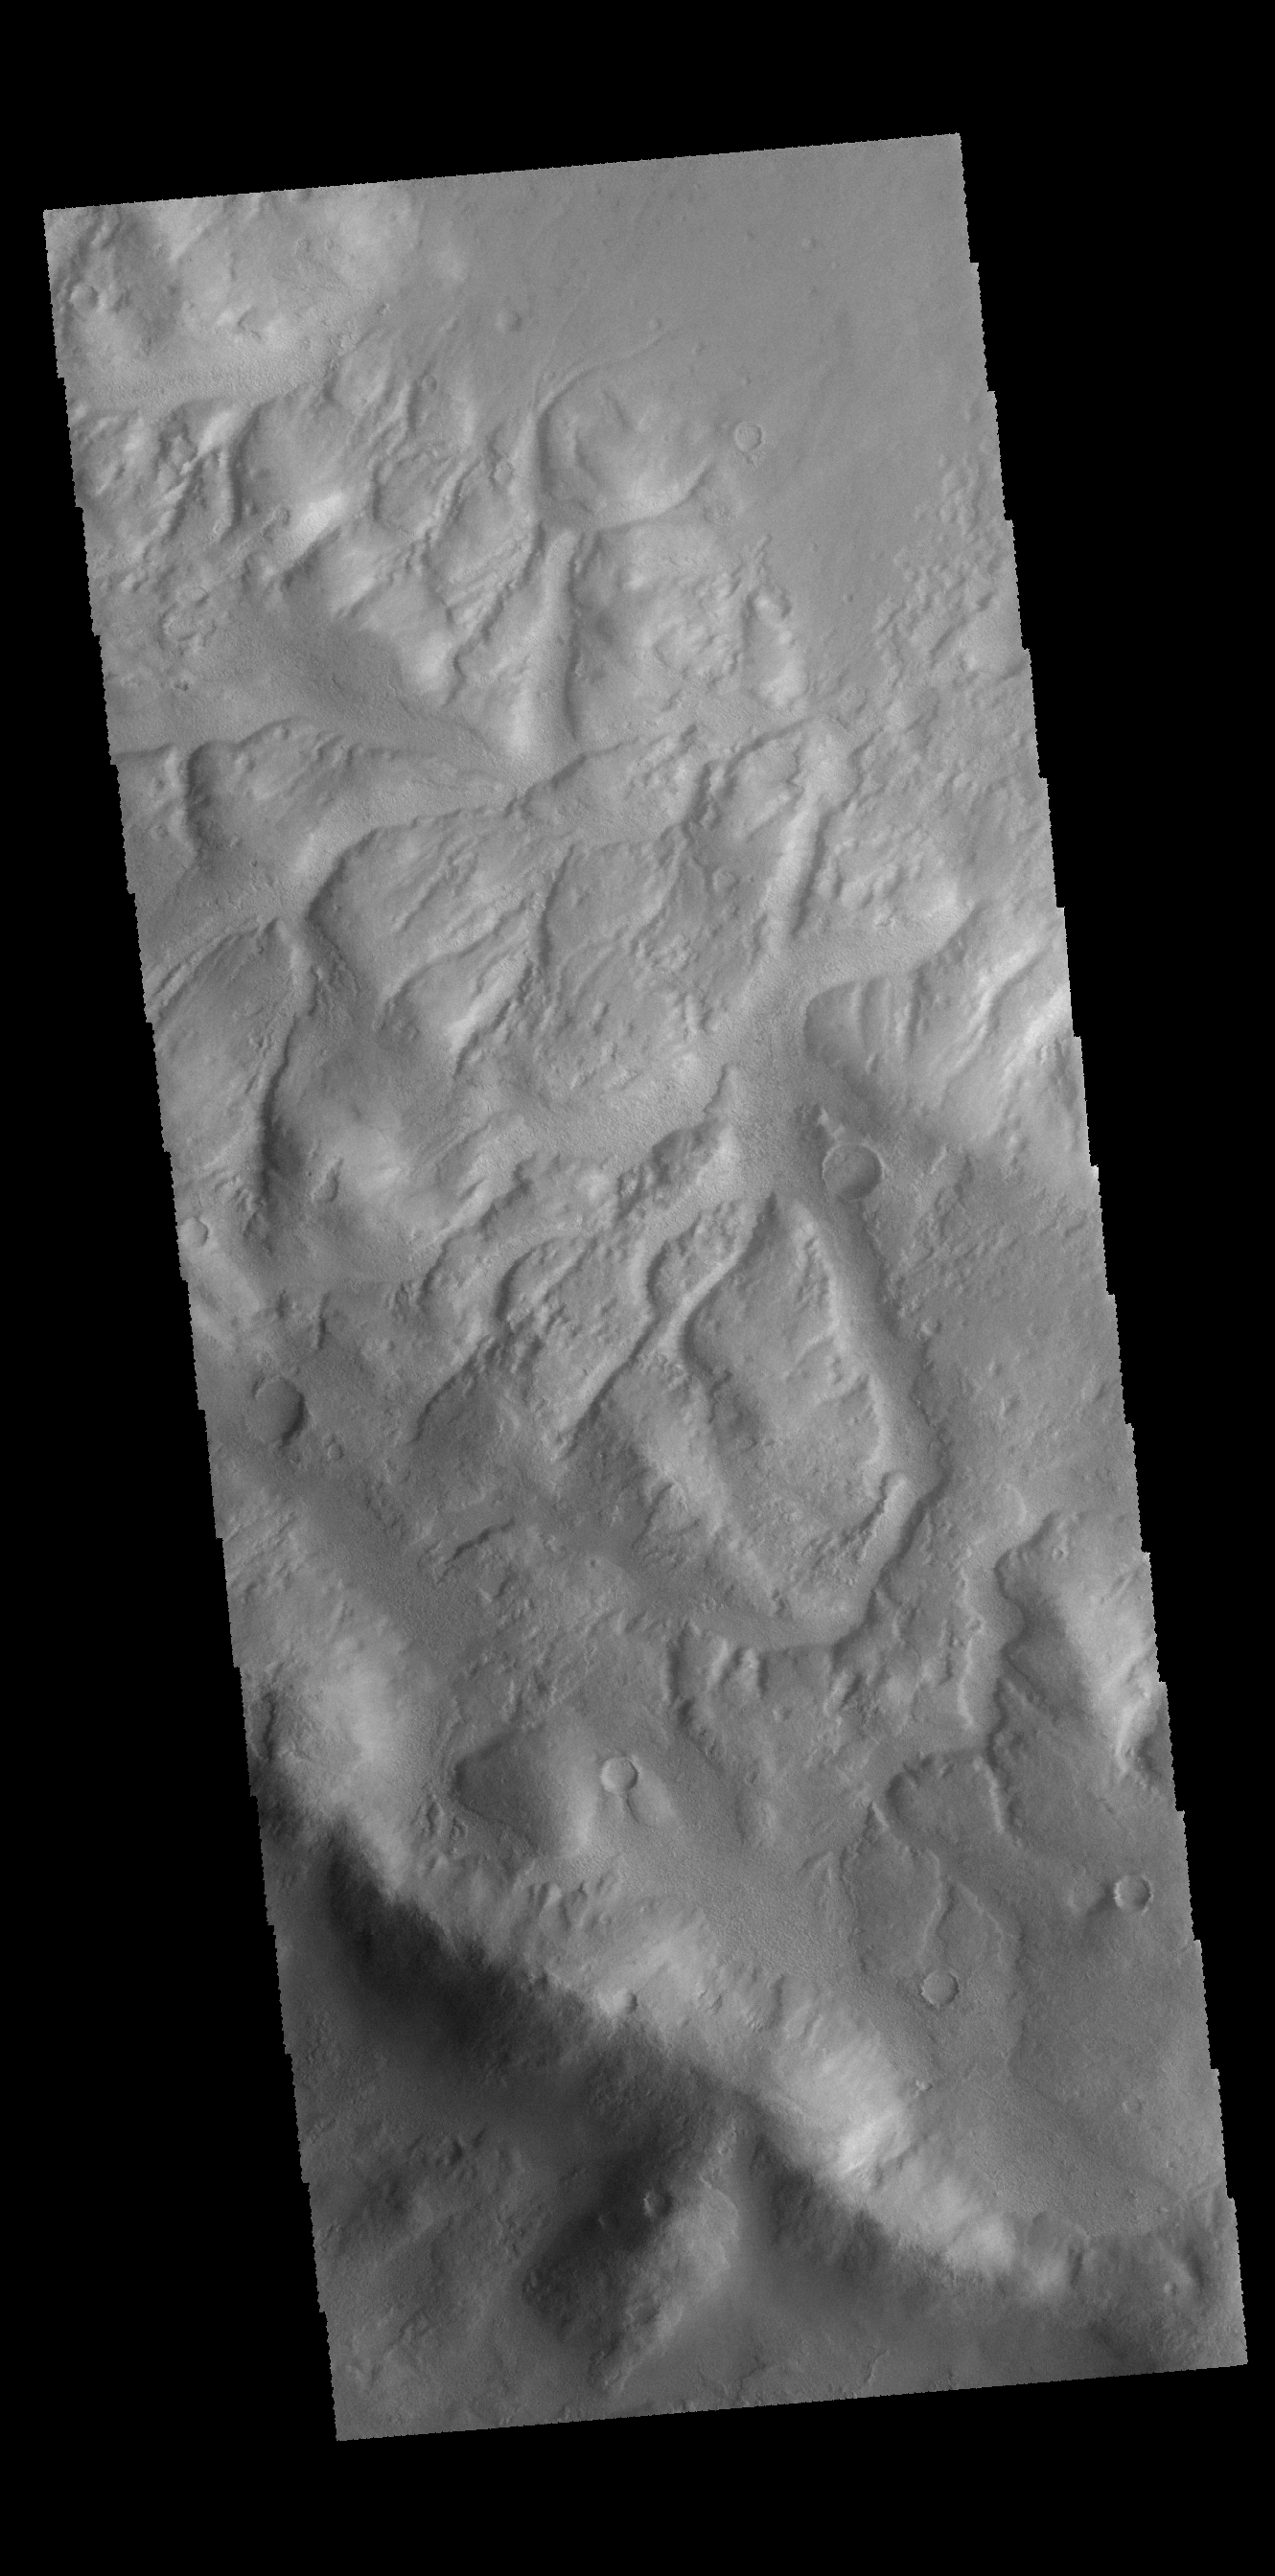

Lohse Crater

Numerous channels dissect the rim of Lohse Crater.

Credit: NASA/JPL-Caltech/ASU